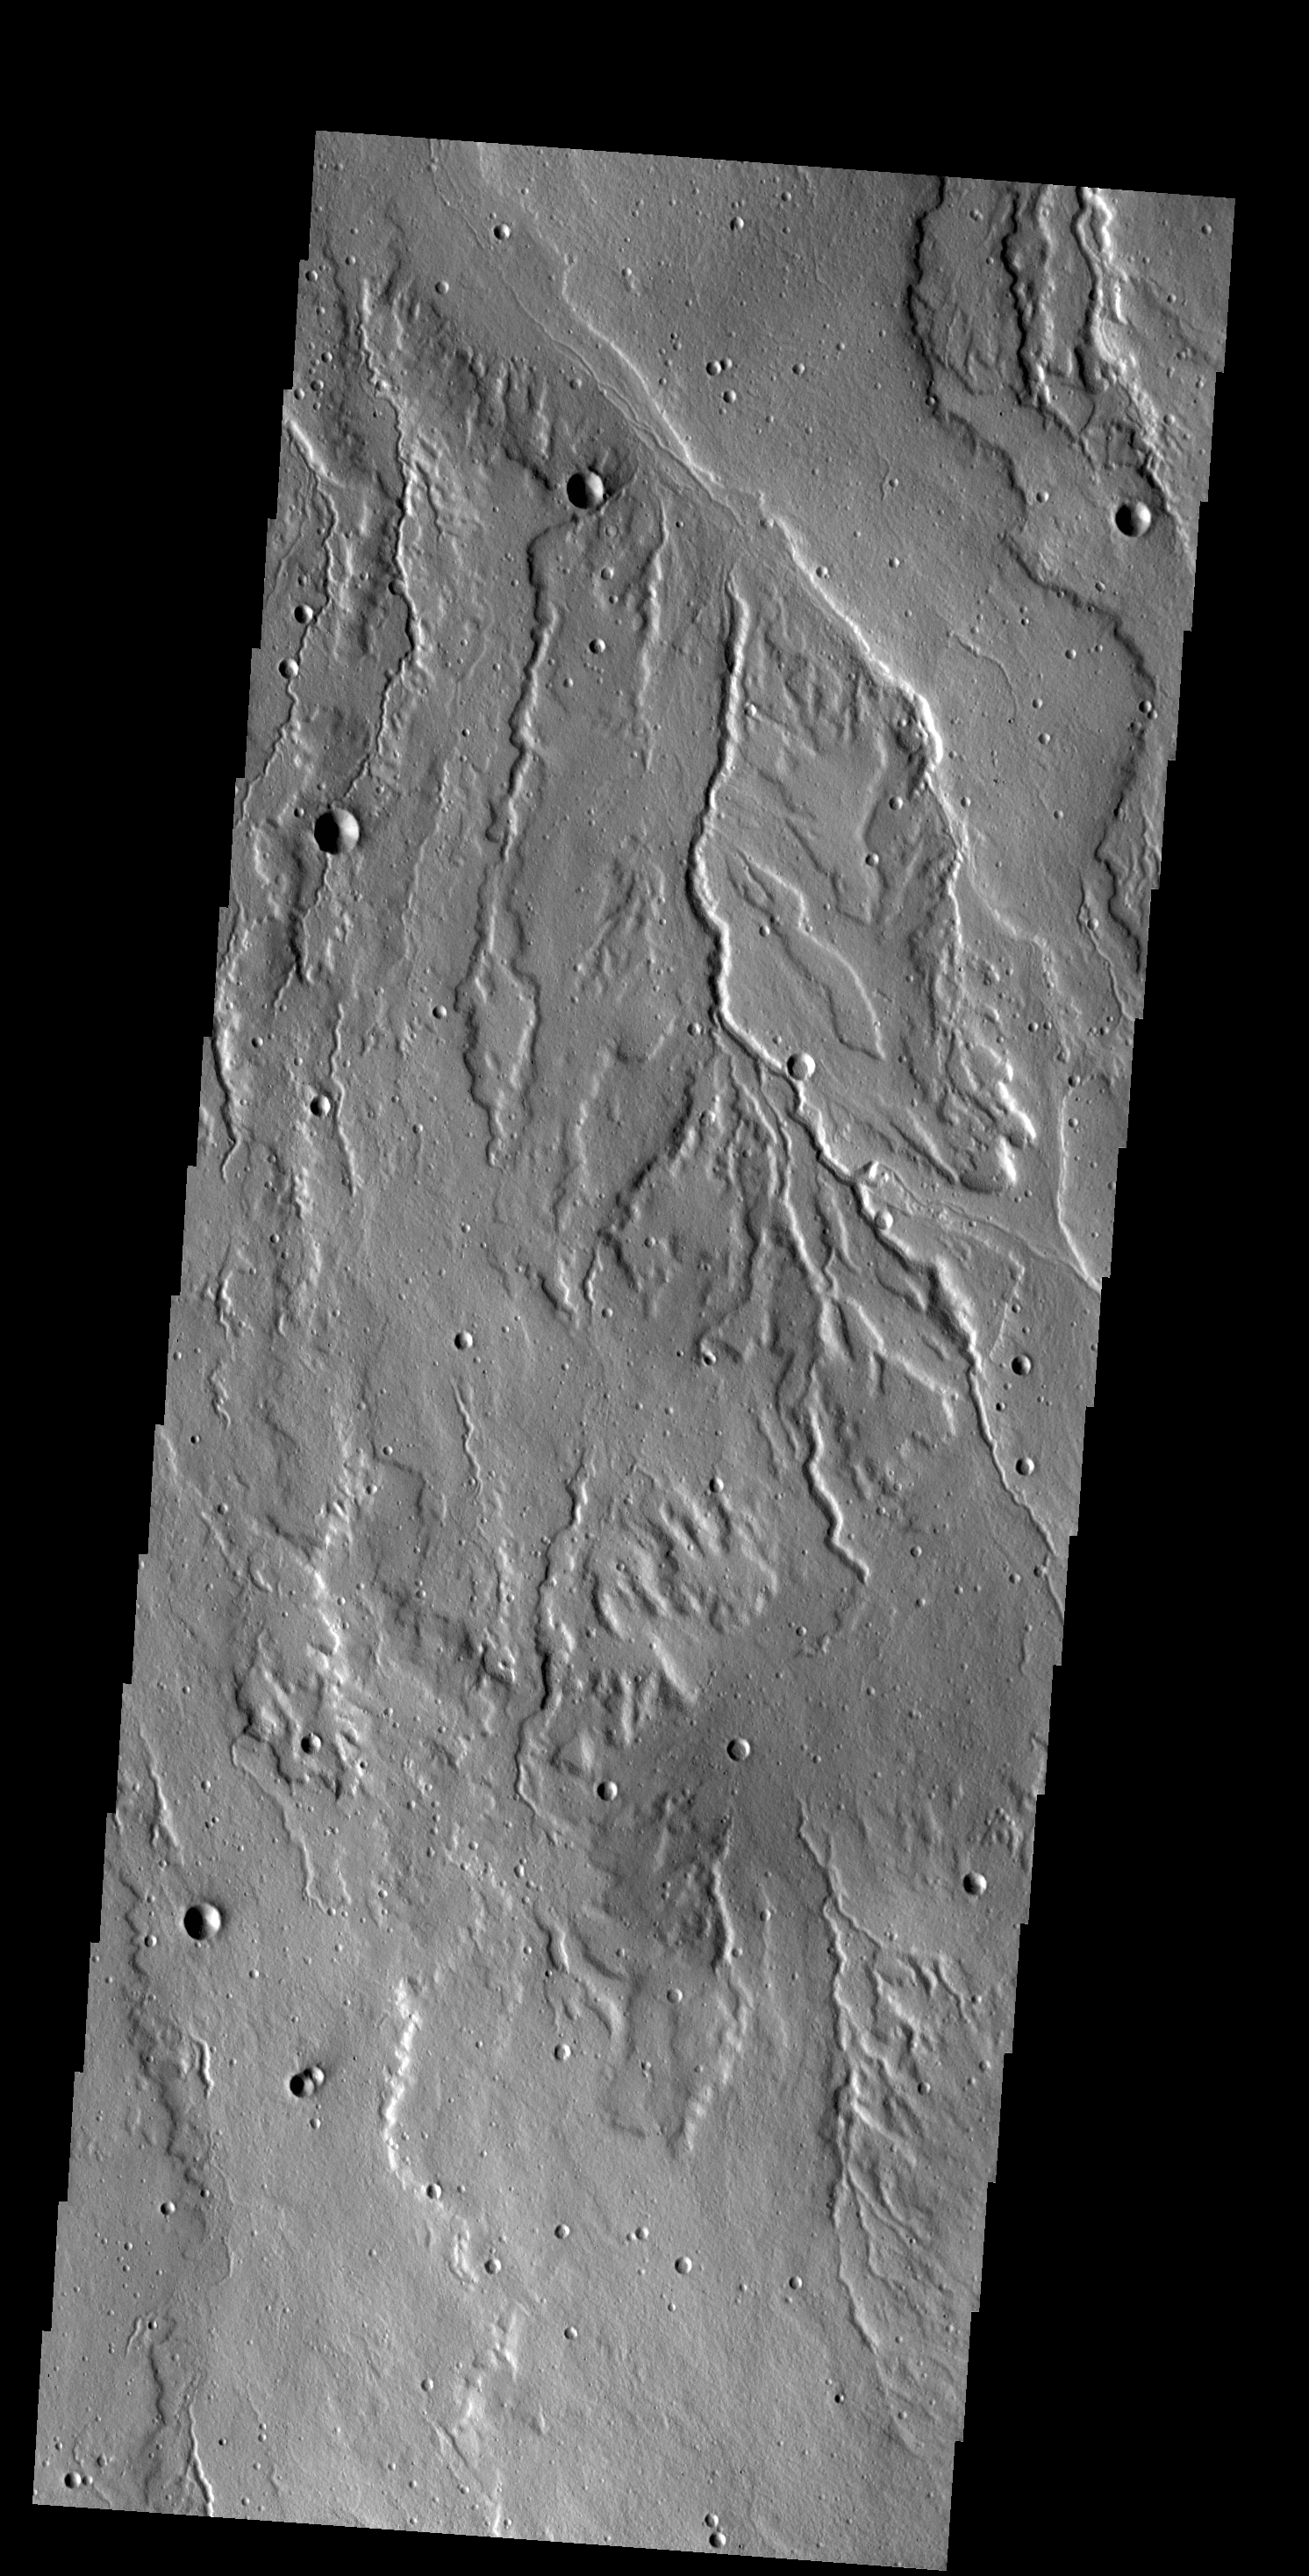

Rubicon Valles

Today’s VIS image shows part of Rubicon Valles located on the northwestern flank of Alba Mons.

Credit: NASA/JPL-Caltech/ASU